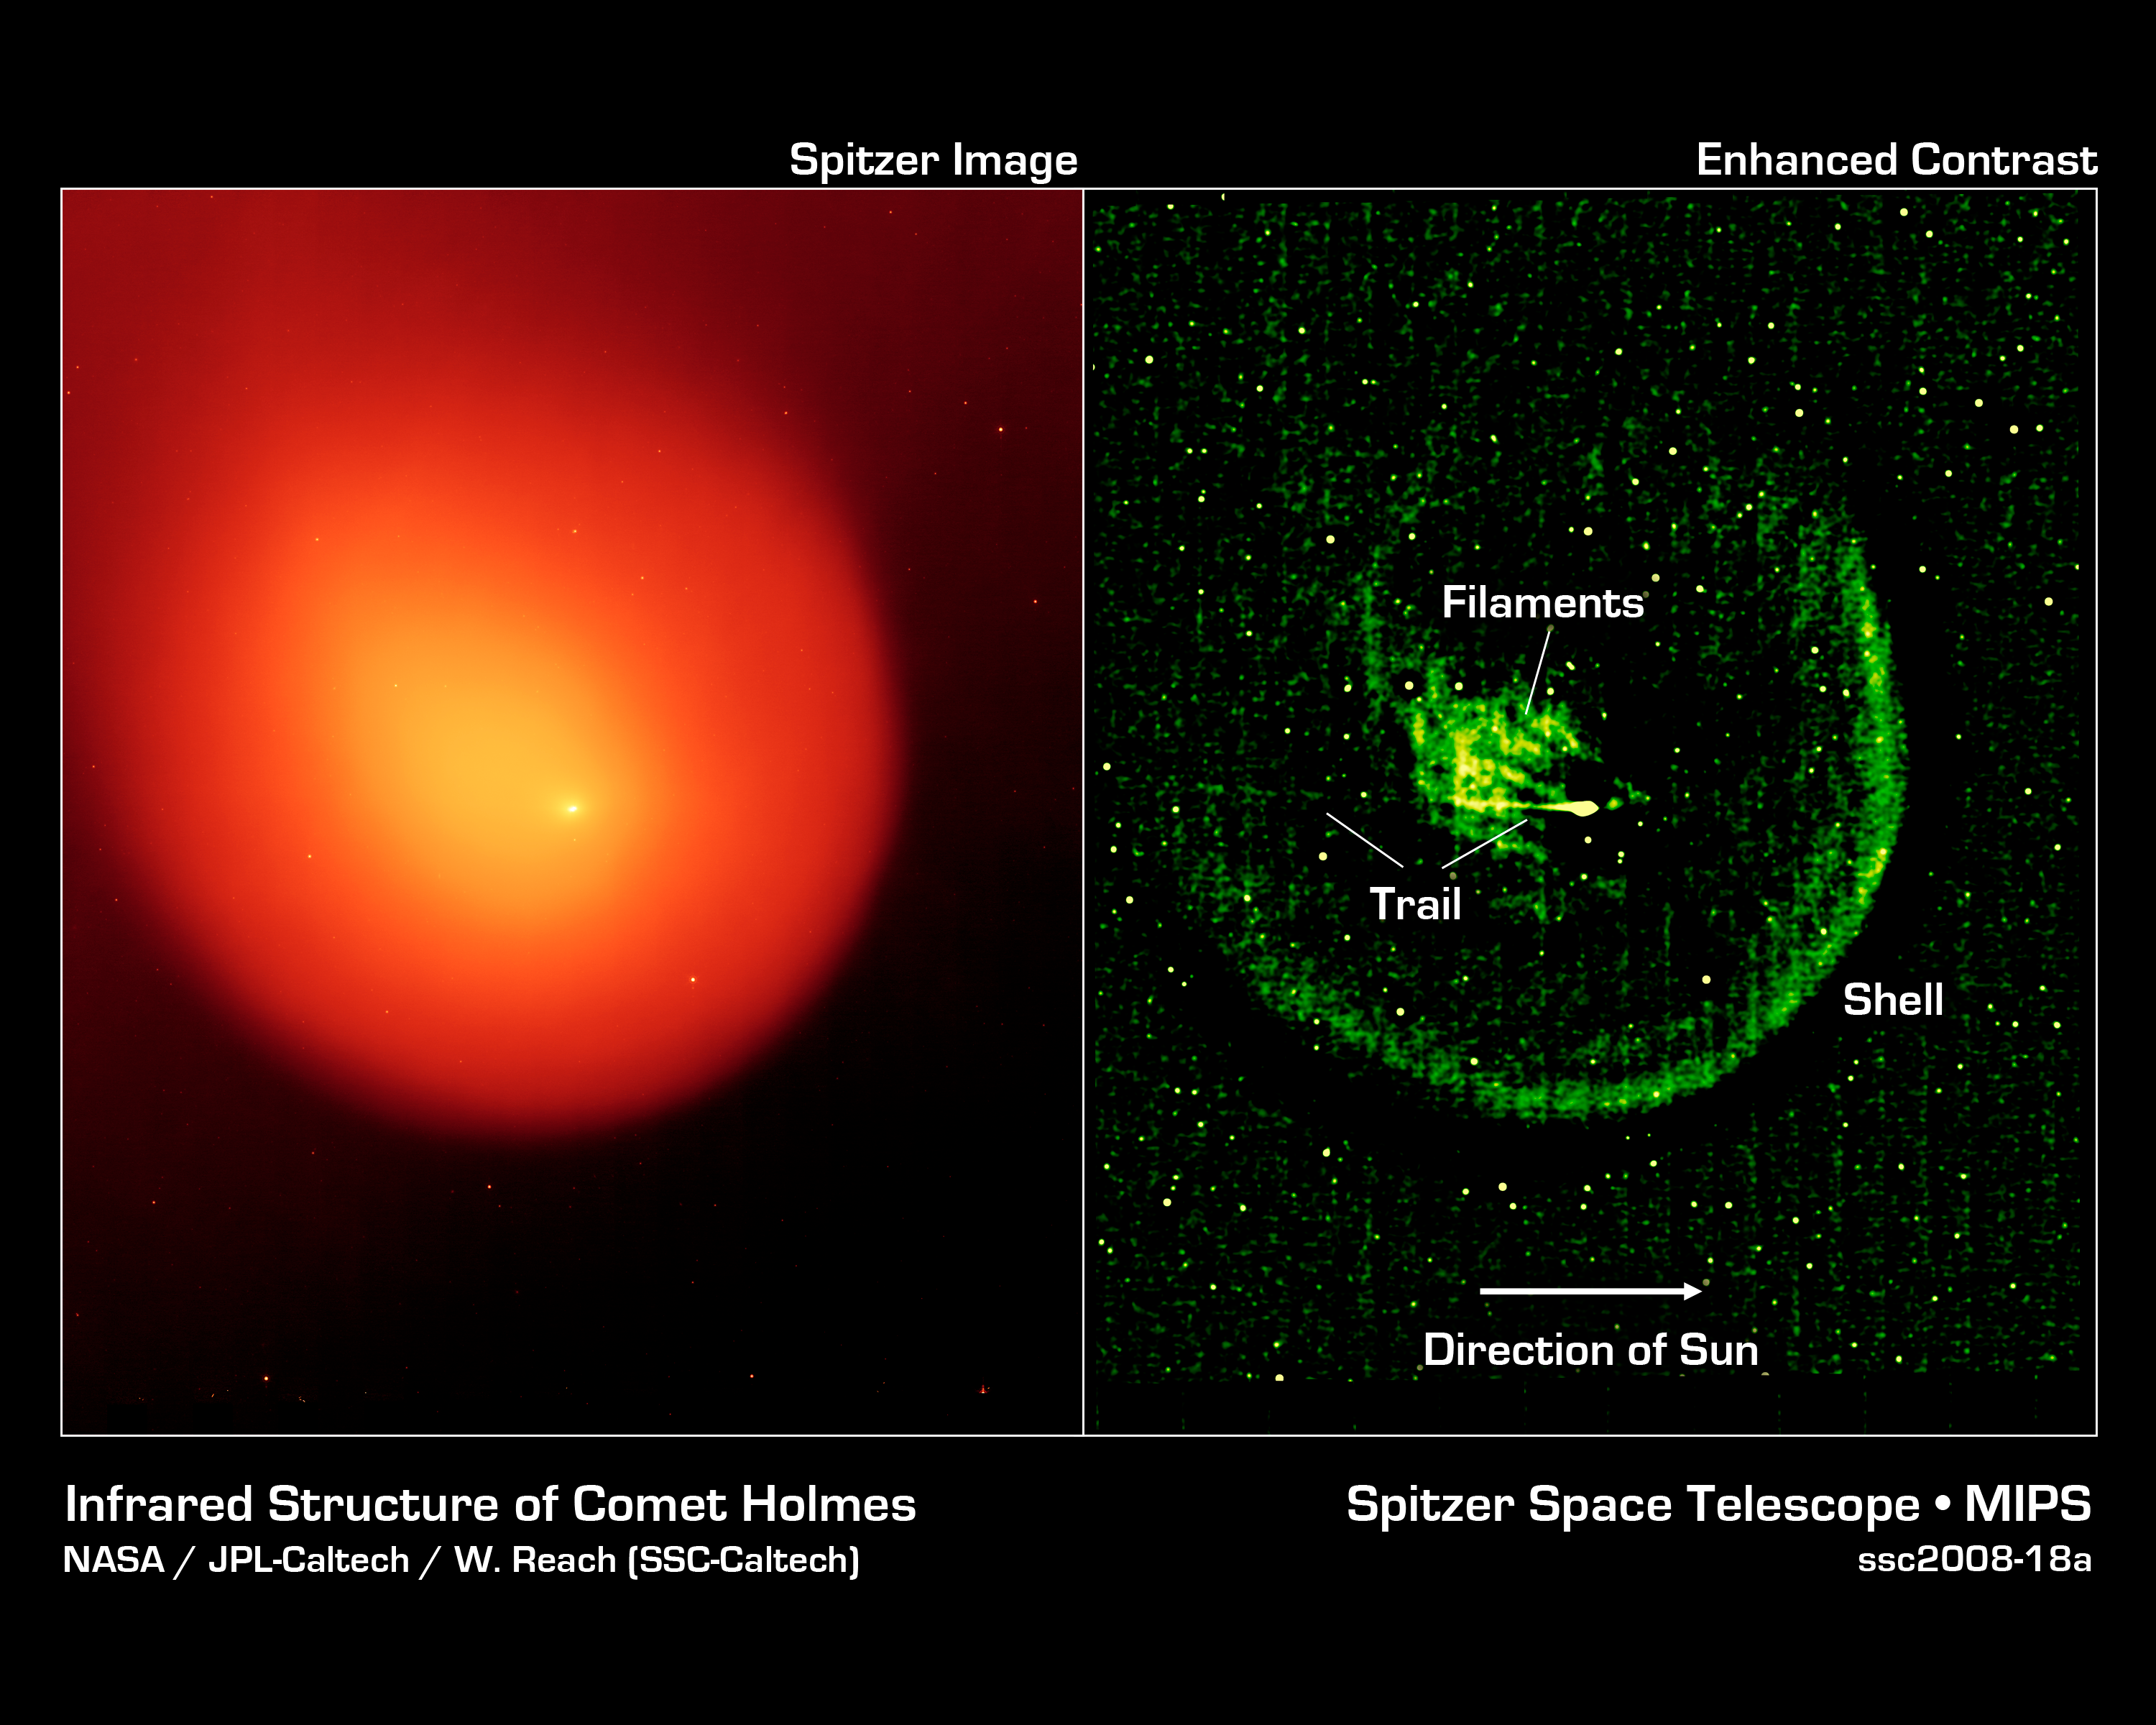

Anatomy of a Busted Comet

NASA's Spitzer Space Telescope captured the picture on the left of comet Holmes in March 2008, five months after the comet suddenly erupted and brightened a millionfold overnight. The contrast of the picture has been enhanced on the right to show the anatomy of the comet.

Every six years, comet 17P/Holmes speeds away from Jupiter and heads inward toward the sun, traveling the same route typically without incident. However, twice in the last 116 years, in November 1892 and October 2007, comet Holmes mysteriously exploded as it approached the asteroid belt. Astronomers still do not know the cause of these eruptions.

Spitzer's infrared picture at left reveals fine dust particles that make up the outer shell, or coma, of the comet. The nucleus of the comet is within the bright whitish spot in the center, while the yellow area shows solid particles that were blown from the comet in the explosion. The comet is headed away from the sun, which lies beyond the right-hand side of the picture.

The contrast-enhanced picture on the right shows the comet's outer shell, and strange filaments, or streamers, of dust. The streamers and shell are a yet another mystery surrounding comet Holmes. Scientists had initially suspected that the streamers were small dust particles ejected from fragments of the nucleus, or from hyerpactive jets on the nucleus, during the October 2007 explosion. If so, both the streamers and the shell should have shifted their orientation as the comet followed its orbit around the sun. Radiation pressure from the sun should have swept the material back and away from it. But pictures of comet Holmes taken by Spitzer over time show the streamers and shell in the same configuration, and not pointing away from the sun. The observations have left astronomers stumped.

The horizontal line seen in the contrast-enhanced picture is a trail of debris that travels along with the comet in its orbit.

The Spitzer picture was taken with the spacecraft's multiband imaging photometer at an infrared wavelength of 24 microns.

Credit: NASA/JPL-Caltech/W. Reach (SSC-Caltech)